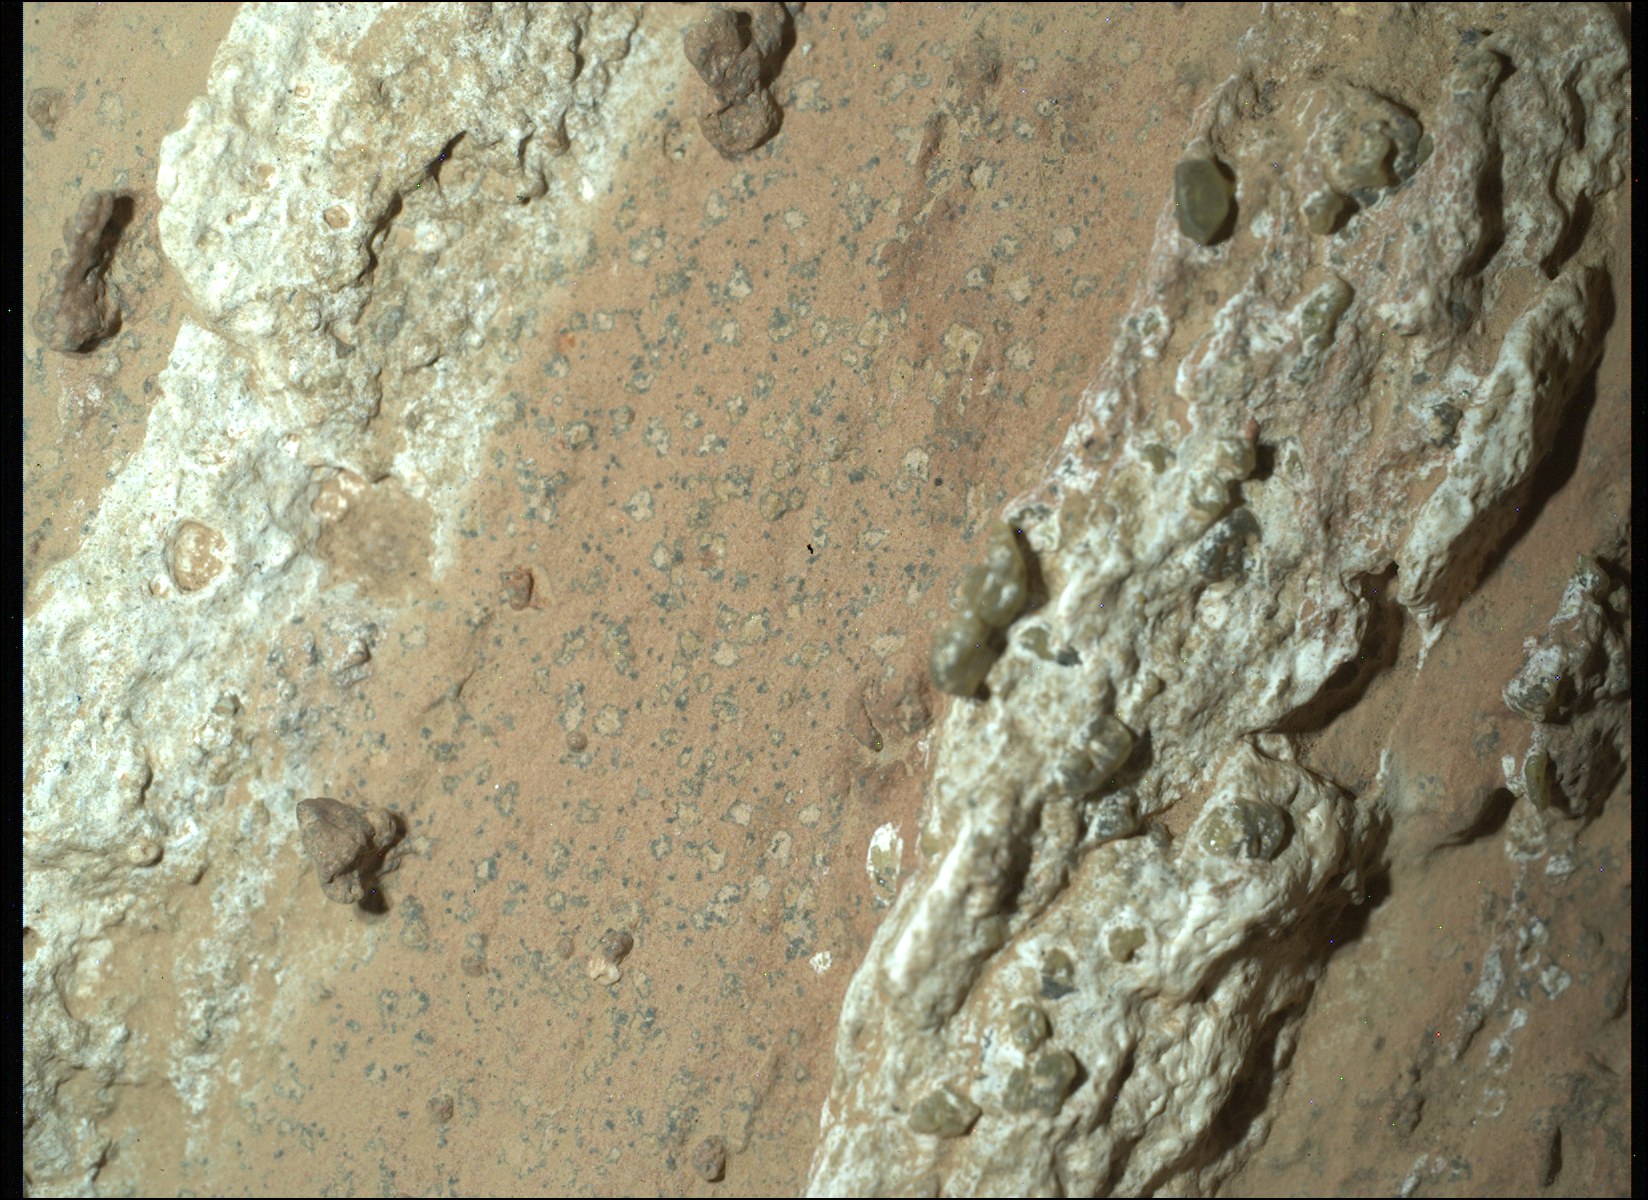

Perseverance Finds a Rock With ‘Leopard Spots’

NASA’s Perseverance Mars rover captured this image of a rock nicknamed “Cheyava Falls” on July 18, 2024, the 1,212th Martian day, or sol, of the mission. Running the length of the rock are large white calcium sulfate veins. Between those veins are bands of material whose reddish color suggests the presence of hematite, one of the minerals that gives Mars its distinctive rusty hue. Scientists are particularly interested in the millimeter-size, irregularly shaped light patches on the central reddish band (from lower left to upper right of the image) that are surrounded by a thin ring of dark material, akin to leopard spots. Spotting of this type on sedimentary terrestrial rocks can occur when chemical reactions involving hematite turn the rock from red to white. Those reactions can also release iron and phosphate, possibly causing the black halos to form, and they can be an energy source for microbes, hence the association between such features and microbes in a terrestrial setting.

Figure A is the same image with annotations pointing out the leopard spots and olivine in the rock.

Measuring 3.2 feet by 2 feet (1 meter by 0.6 meters) and named after a Grand Canyon waterfall, Cheyava Falls was found in an ancient riverbed within the “Bright Angel” region of Mars’ Jezero Crater. This image of the rock was captured using a camera called WATSON (Wide Angle Topographic Sensor for Operations and eNgineering), which is part of the SHERLOC (Scanning Habitable Environments with Raman and Luminescence for Organics and Chemicals) instrument suite located on the end of Perseverance’s 7-foot-long (2-meter-long) robotic arm. SHERLOC looks for organic compounds – carbon-based molecules that are considered the building blocks of life – and detected them in Cheyava Falls.

The white, knobby material seen on either side of the spots is dotted with a few green olivine crystals, which form in igneous rocks such as lava flows. It’s unknown whether the olivine formed at the same time as the leopard spots; scientists hope to establish a timeline for when both the olivine and the spots formed.

Perseverance drilled a core from Cheyava Falls, the rover’s 22nd rock sample, on July 21.

A key objective for Perseverance’s mission on Mars is astrobiology, including the search for signs of ancient microbial life. The rover will characterize the planet’s geology and past climate, pave the way for human exploration of the Red Planet, and be the first mission to collect and cache Martian rock and regolith (broken rock and dust).

Credit: NASA/JPL-Caltech/MSSS